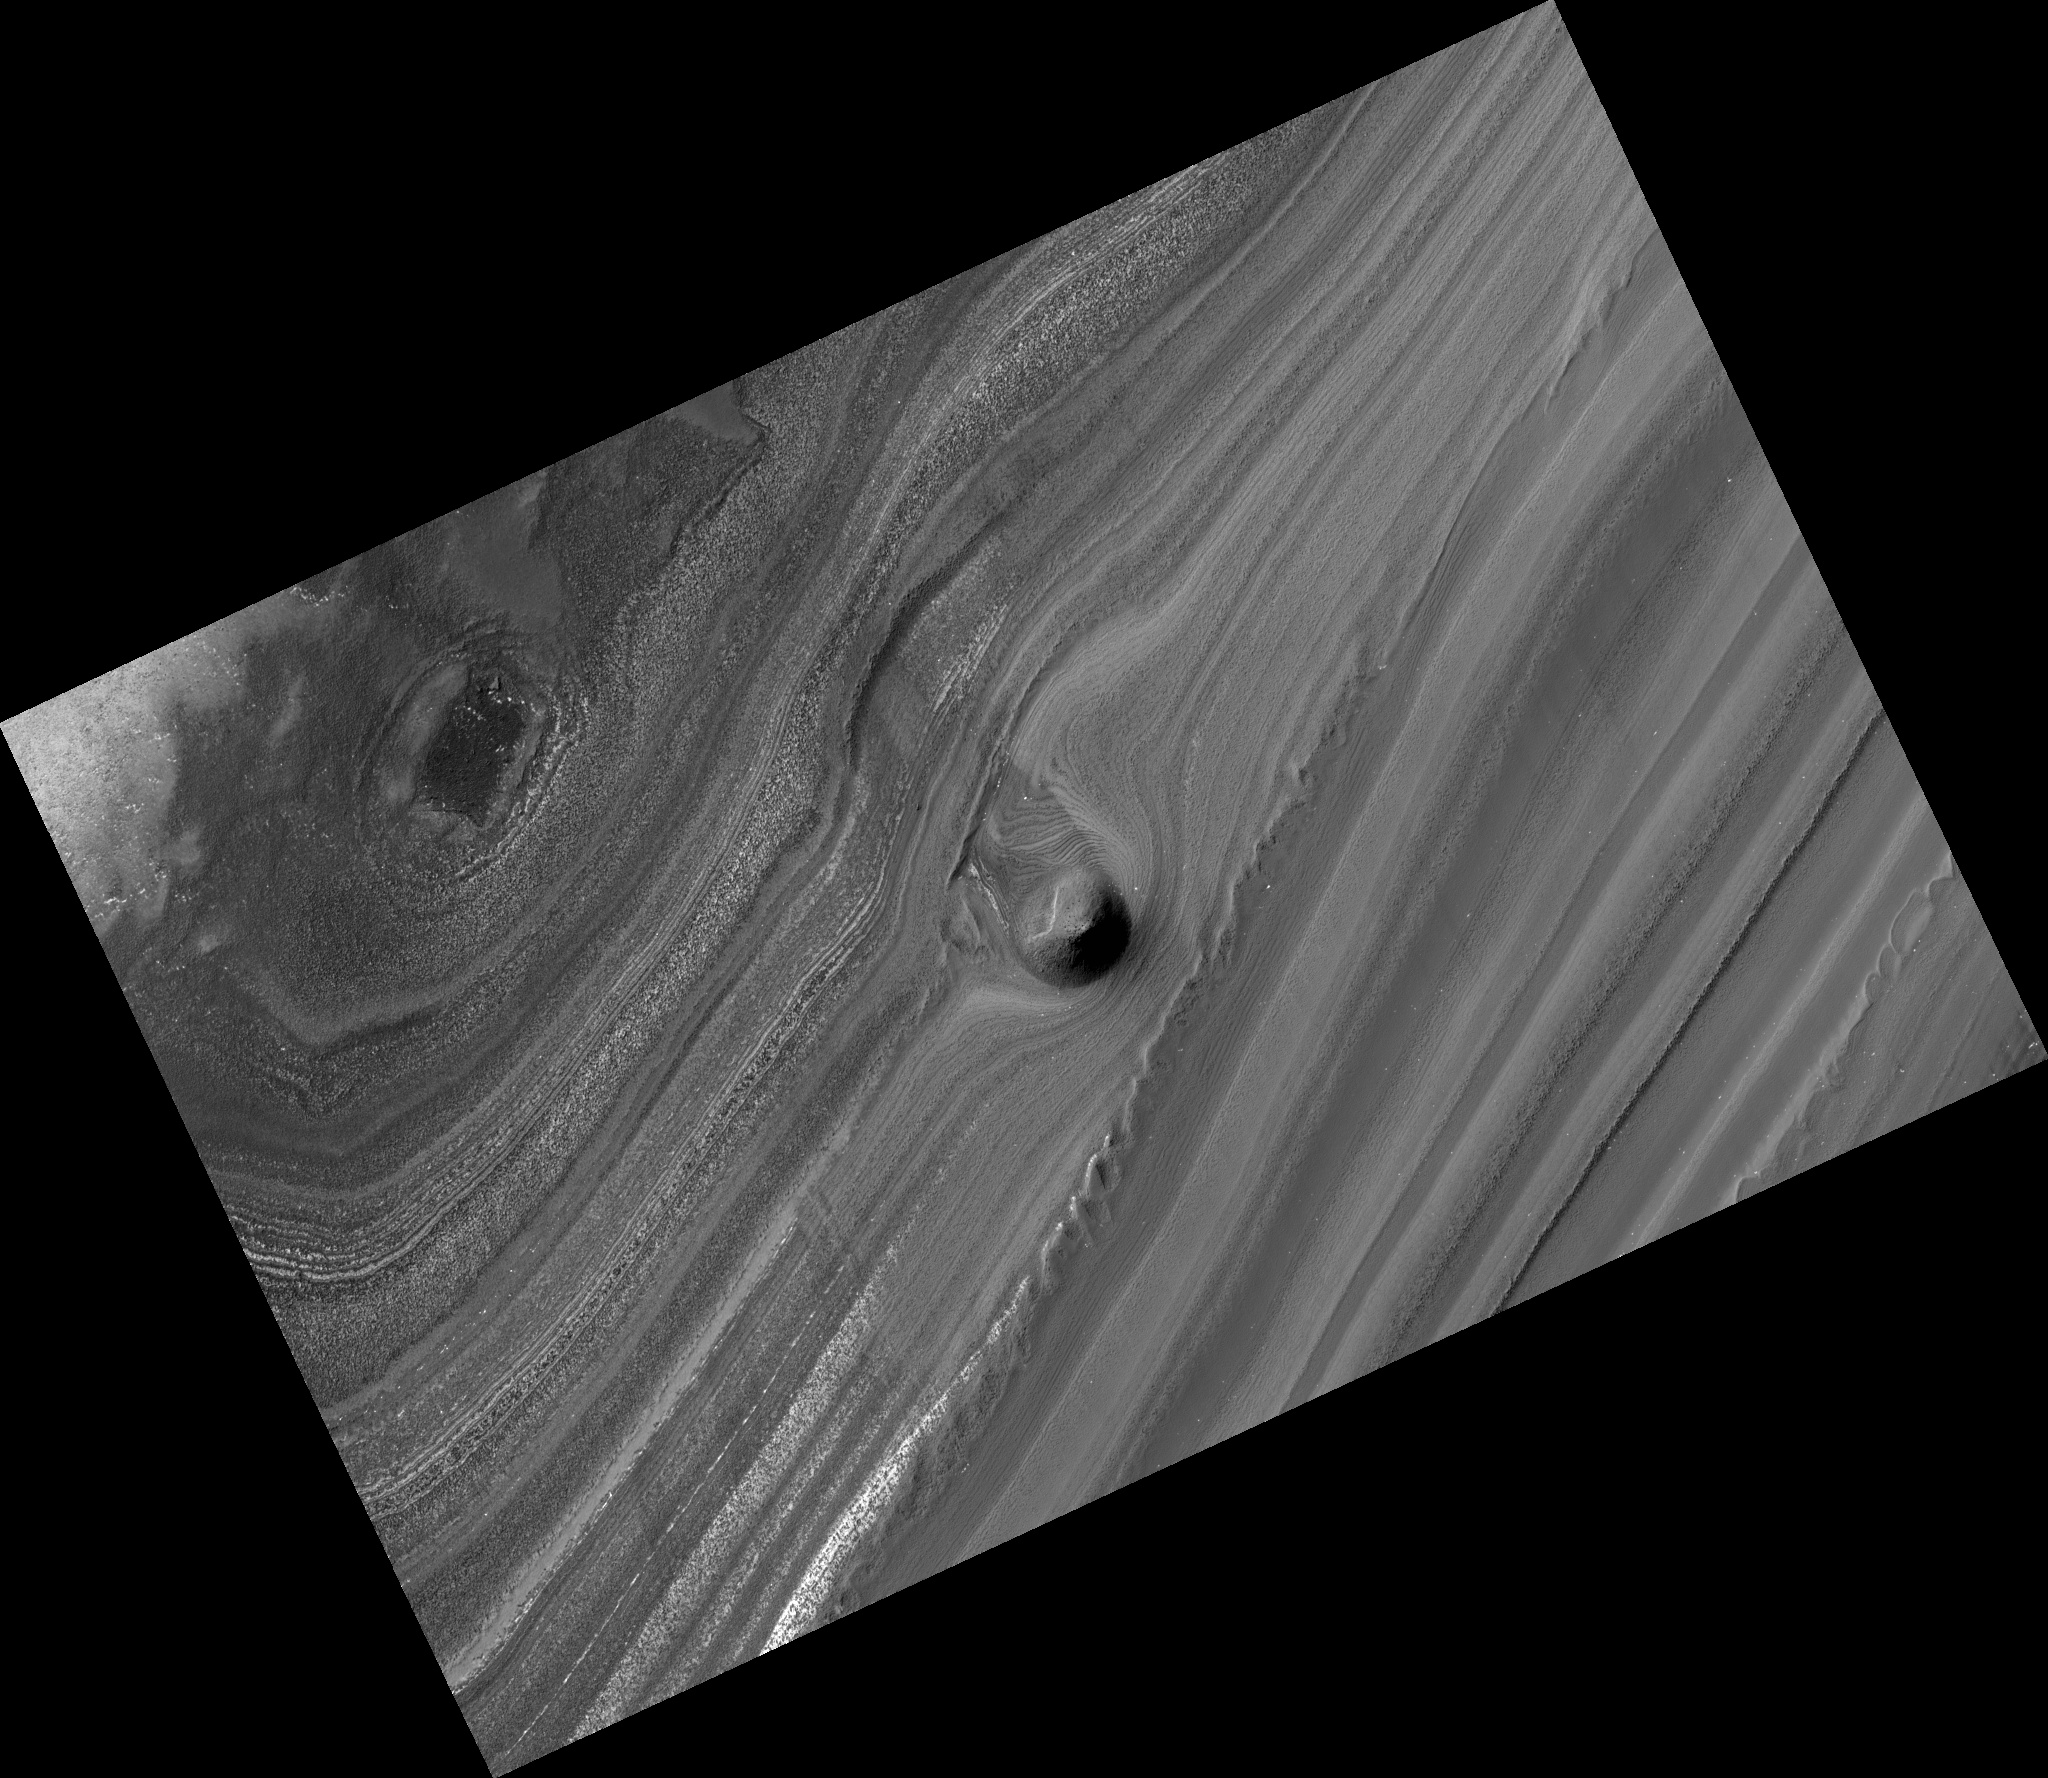

Unusual Mound in North Polar Layered Deposits

A striking image from the High Resolution Imaging Science Experiment (HiRISE) camera on NASA’s Mars Reconnaissance Orbiter shows a mound within the area of a trough cutting into Mars’ north polar layered deposits. The camera took this image on Sept. 2, 2008.

The north polar layered deposits are a stack of discernible layers that are rich in water-ice. The stack is up to several kilometers or miles thick. Each layer is thought to contain information about the climate that existed when it was deposited, so the stack may represent a record of how climate has varied on Mars in the recent past. We can see these internal layers exposed in troughs and scarps where erosion has cut into the stack. One of these troughs is shown in this image and contains a 500-meter (1,640-foot) thick section of the layering.

A conical mound partway down the slope stands approximately 40 meters (130 feet) high. One possible explanation for this unusual mound is that it may be the remnant of a buried impact crater now being exhumed. As the north polar layered deposits accumulated, impacts occurred throughout their surface area, then the impact craters were buried by additional ice. These buried craters are generally inaccessible to us, but, in a few locations, erosion that forms a trough (like this one) can uncover these buried structures. For reasons poorly understood, the ice beneath the site of the crater is more resistant to this erosion, so when material is removed by erosion the ice beneath the old impact site remains, forming this isolated hill.

An inspection of the full-resolution data shows that polygonal blocks, up to 10 meters (33 feet) across, make up this mound. Although covered with reddish dust, the blocks resemble ice-rich blocks seen in other exposures of the north polar layered deposits.

The image, catalogued as http://hirise.lpl.arizona.edu/PSP_009855_2625, is centered at 82.6 degrees north latitude, 265.8 degrees east longitude. The range to the target site was 323.2 kilometers (202.0 miles). At this distance the image scale of the full-resolution version is 32.3 centimeters (12.7 inches) per pixel (with 1 x 1 binning), so objects about 97 centimeters (38.2 inches) across are resolved. The image was taken at a local Mars time of 1:37 p.m. The scene is illuminated from the west with a solar incidence angle of 62 degrees, thus the sun was about 28 degrees above the horizon. At a solar longitude of 121.4 degrees, the season on Mars was northern summer.

NASA’s Jet Propulsion Laboratory, a division of the California Institute of Technology in Pasadena, manages the Mars Reconnaissance Orbiter for NASA’s Science Mission Directorate, Washington. Lockheed Martin Space Systems, Denver, is the prime contractor for the project and built the spacecraft. The High Resolution Imaging Science Experiment is operated by the University of Arizona, Tucson, and the instrument was built by Ball Aerospace and Technology Corp., Boulder, Colo.

Credit: NASA/JPL-Caltech/University of Arizona